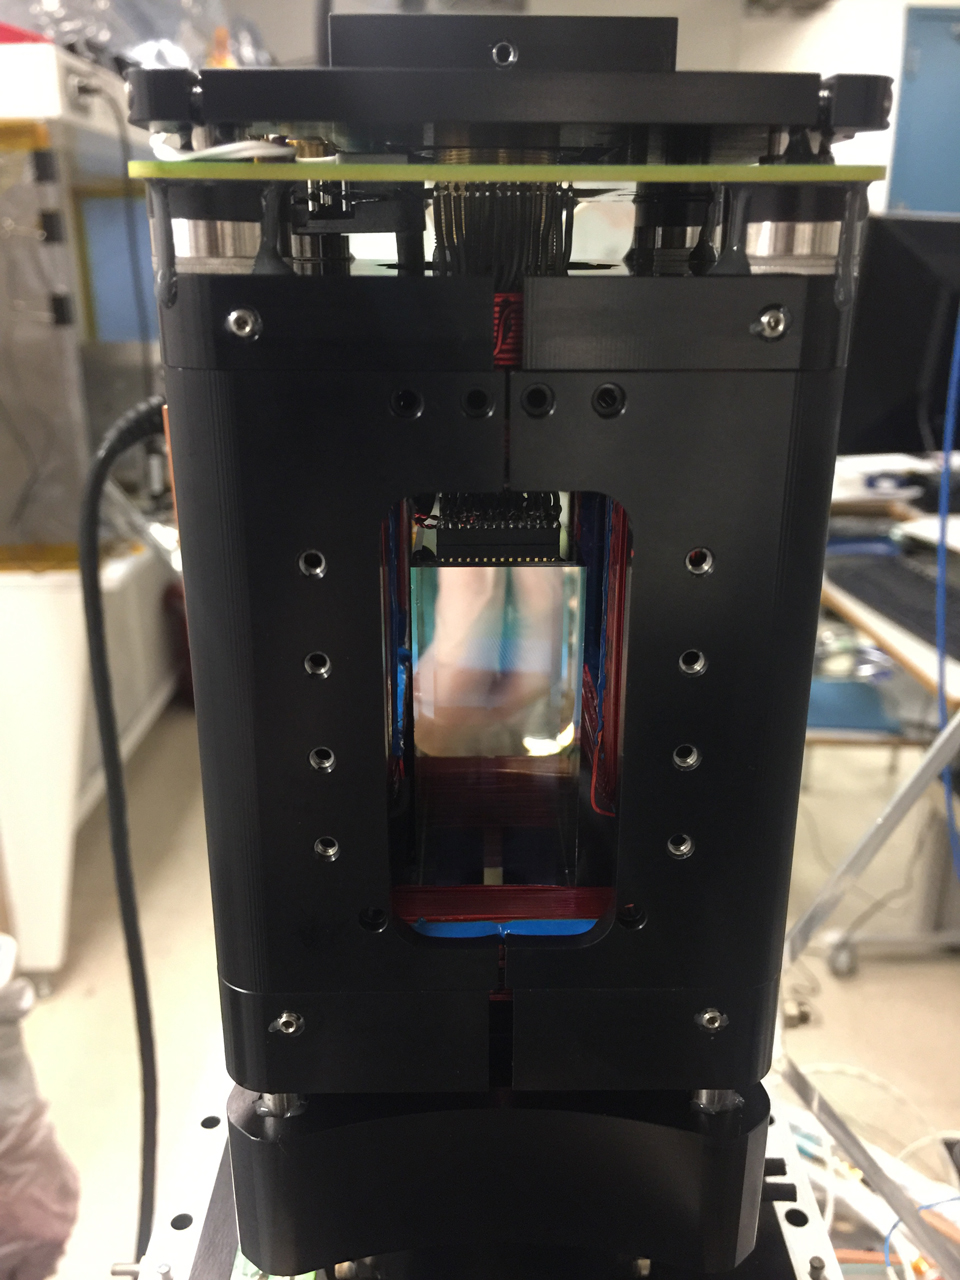

Cold Atom Lab Physics Package

Shown here, the “physics package” inside NASA’s Cold Atom Lab, where ultracold clouds of atoms called Bose-Einstein condensates are produced.

The Cold Atom Laboratory launched to the space station on May 21, 2018, aboard a Northrop Grumman (formerly Orbital ATK) Cygnus spacecraft from NASA’s Wallops Flight Facility in Virginia. Designed and built at JPL, CAL is sponsored by the International Space Station Program at NASA’s Johnson Space Center in Houston, and the Space Life and Physical Sciences Research and Applications (SLPSRA) Division of NASA’s Human Exploration and Operations Mission Directorate at NASA Headquarters in Washington.

Credit: NASA/JPL-Caltech